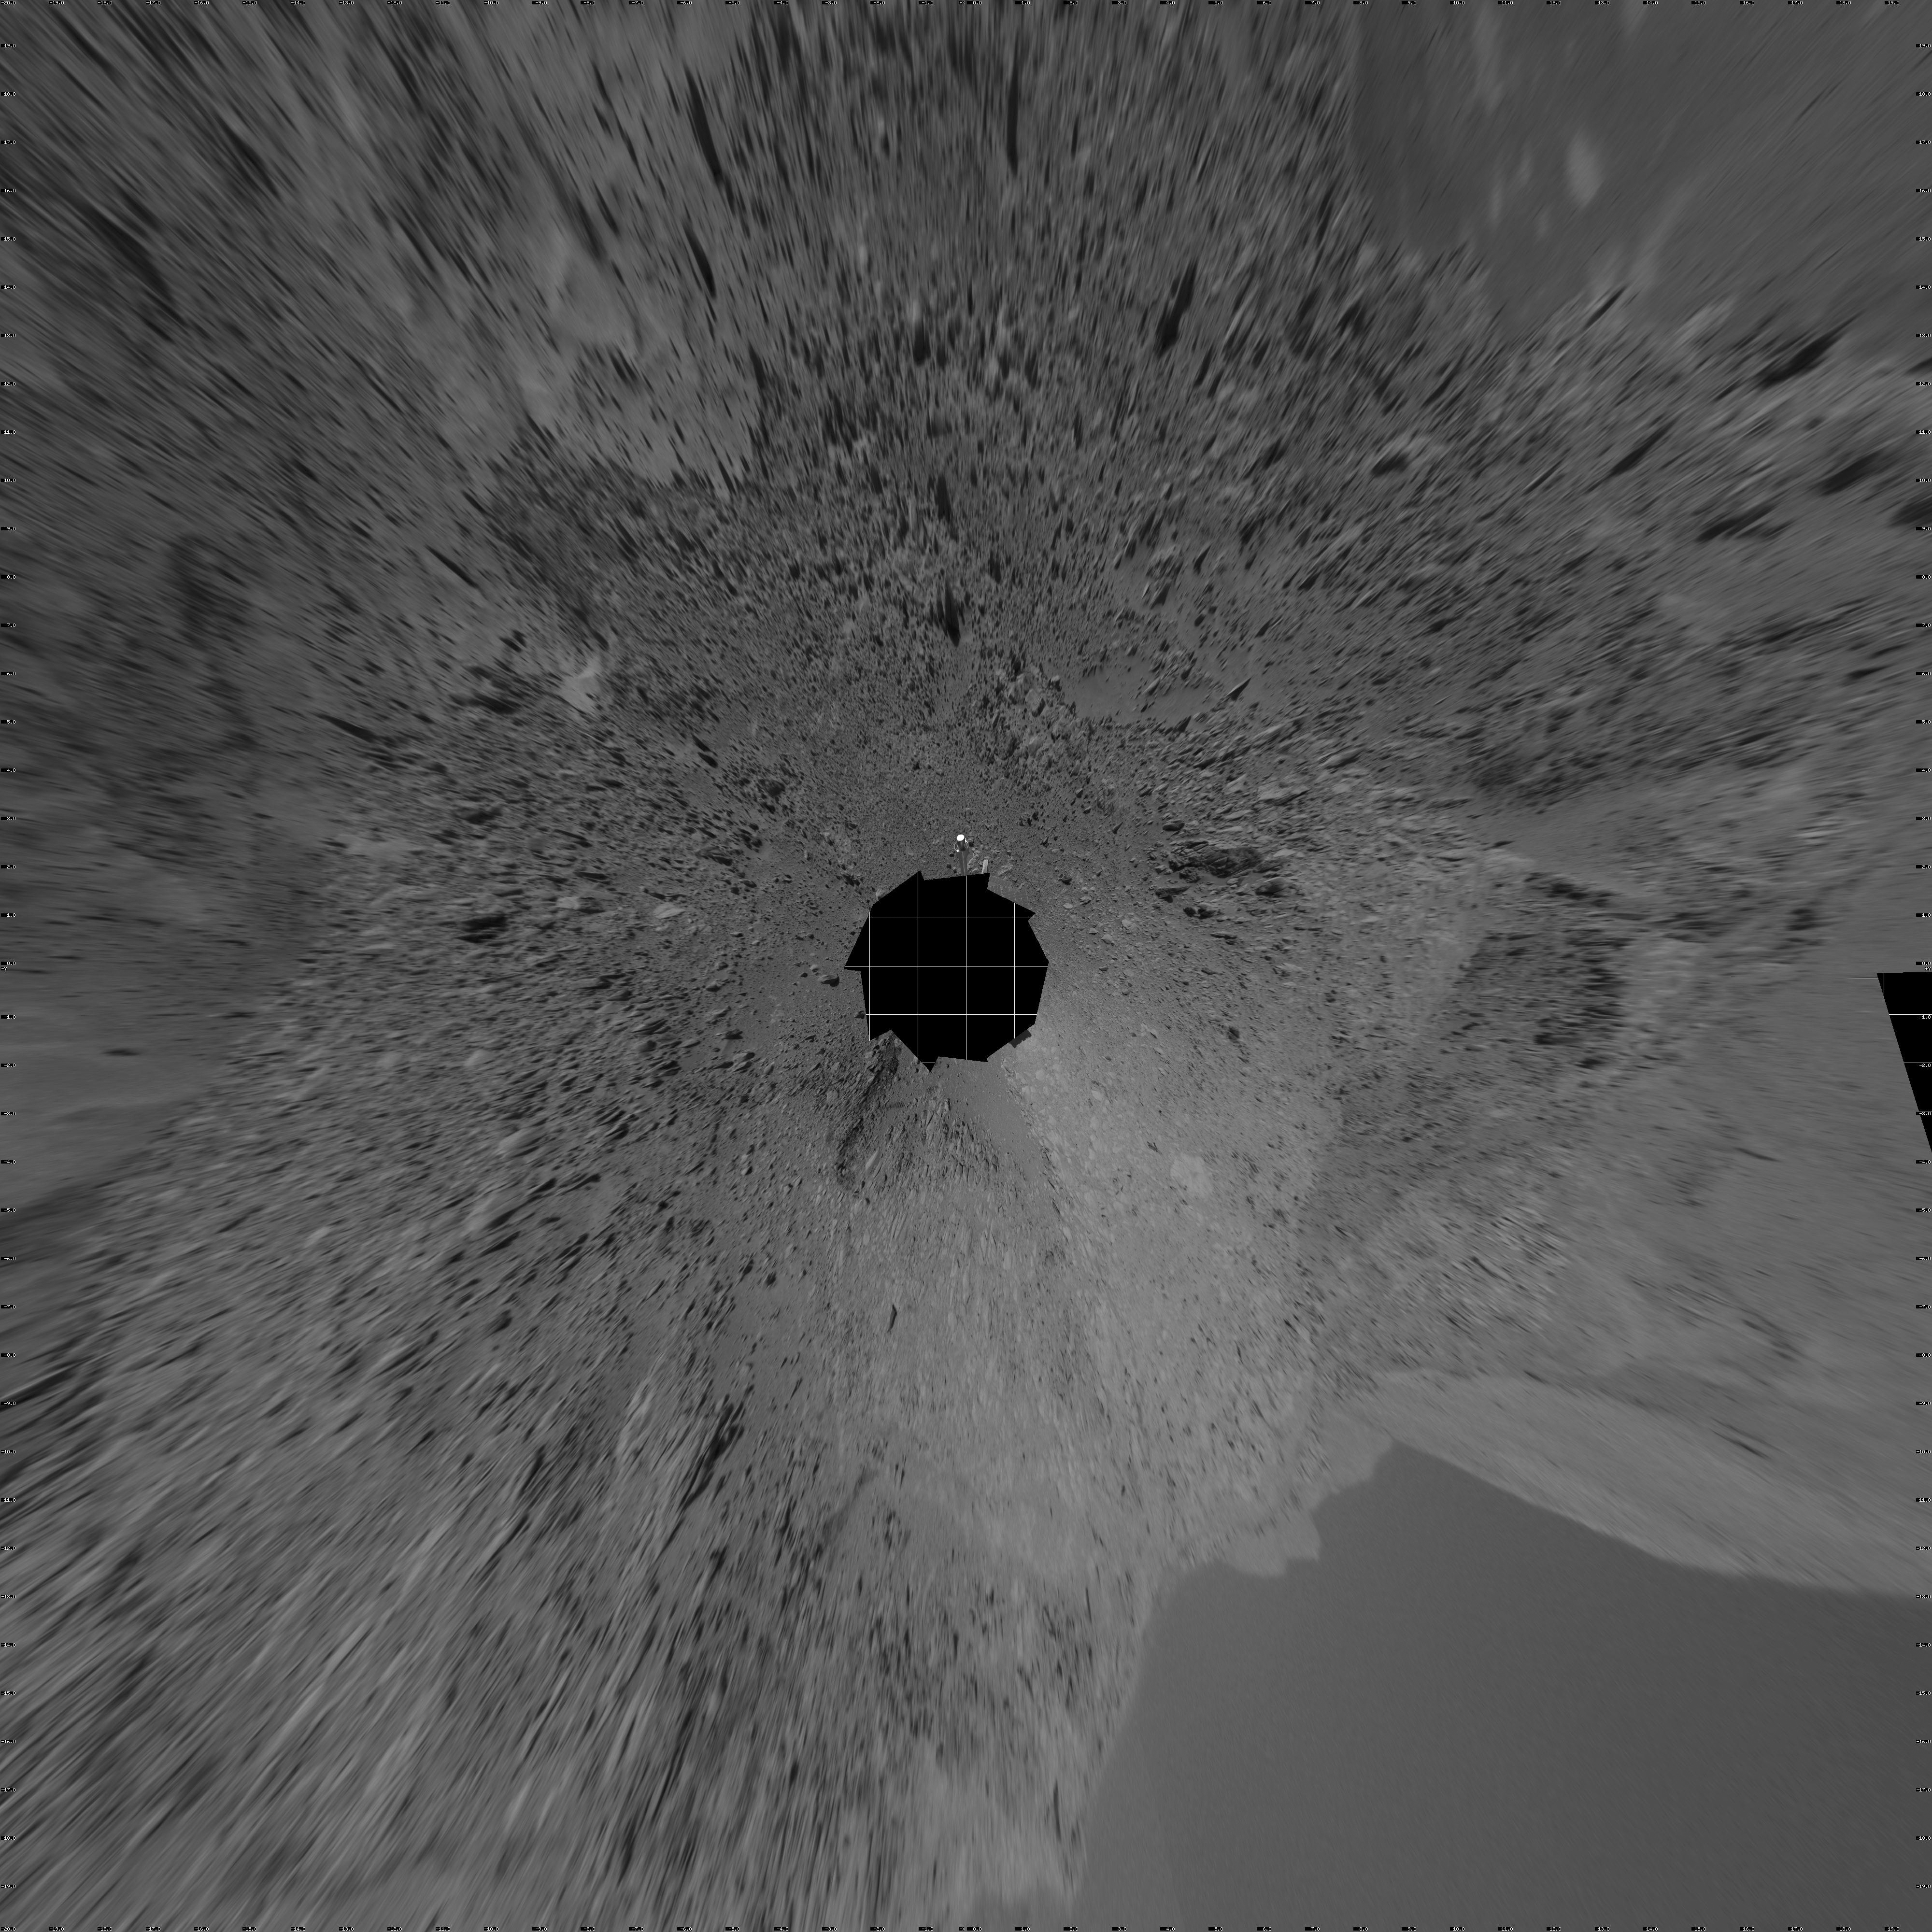

Spirit’s View of ‘Columbia Hills’ (vertical)

NASA’s Mars Exploration Rover Spirit looked up at the “Columbia Hills” from its location on the 265th martian day, or sol, of its mission (Sept. 30, 2004) and captured this view. This cropped mosaic image, presented here in a vertical projection with geometric seam correction, was taken by the rover’s navigation camera.

Credit: NASA/JPL